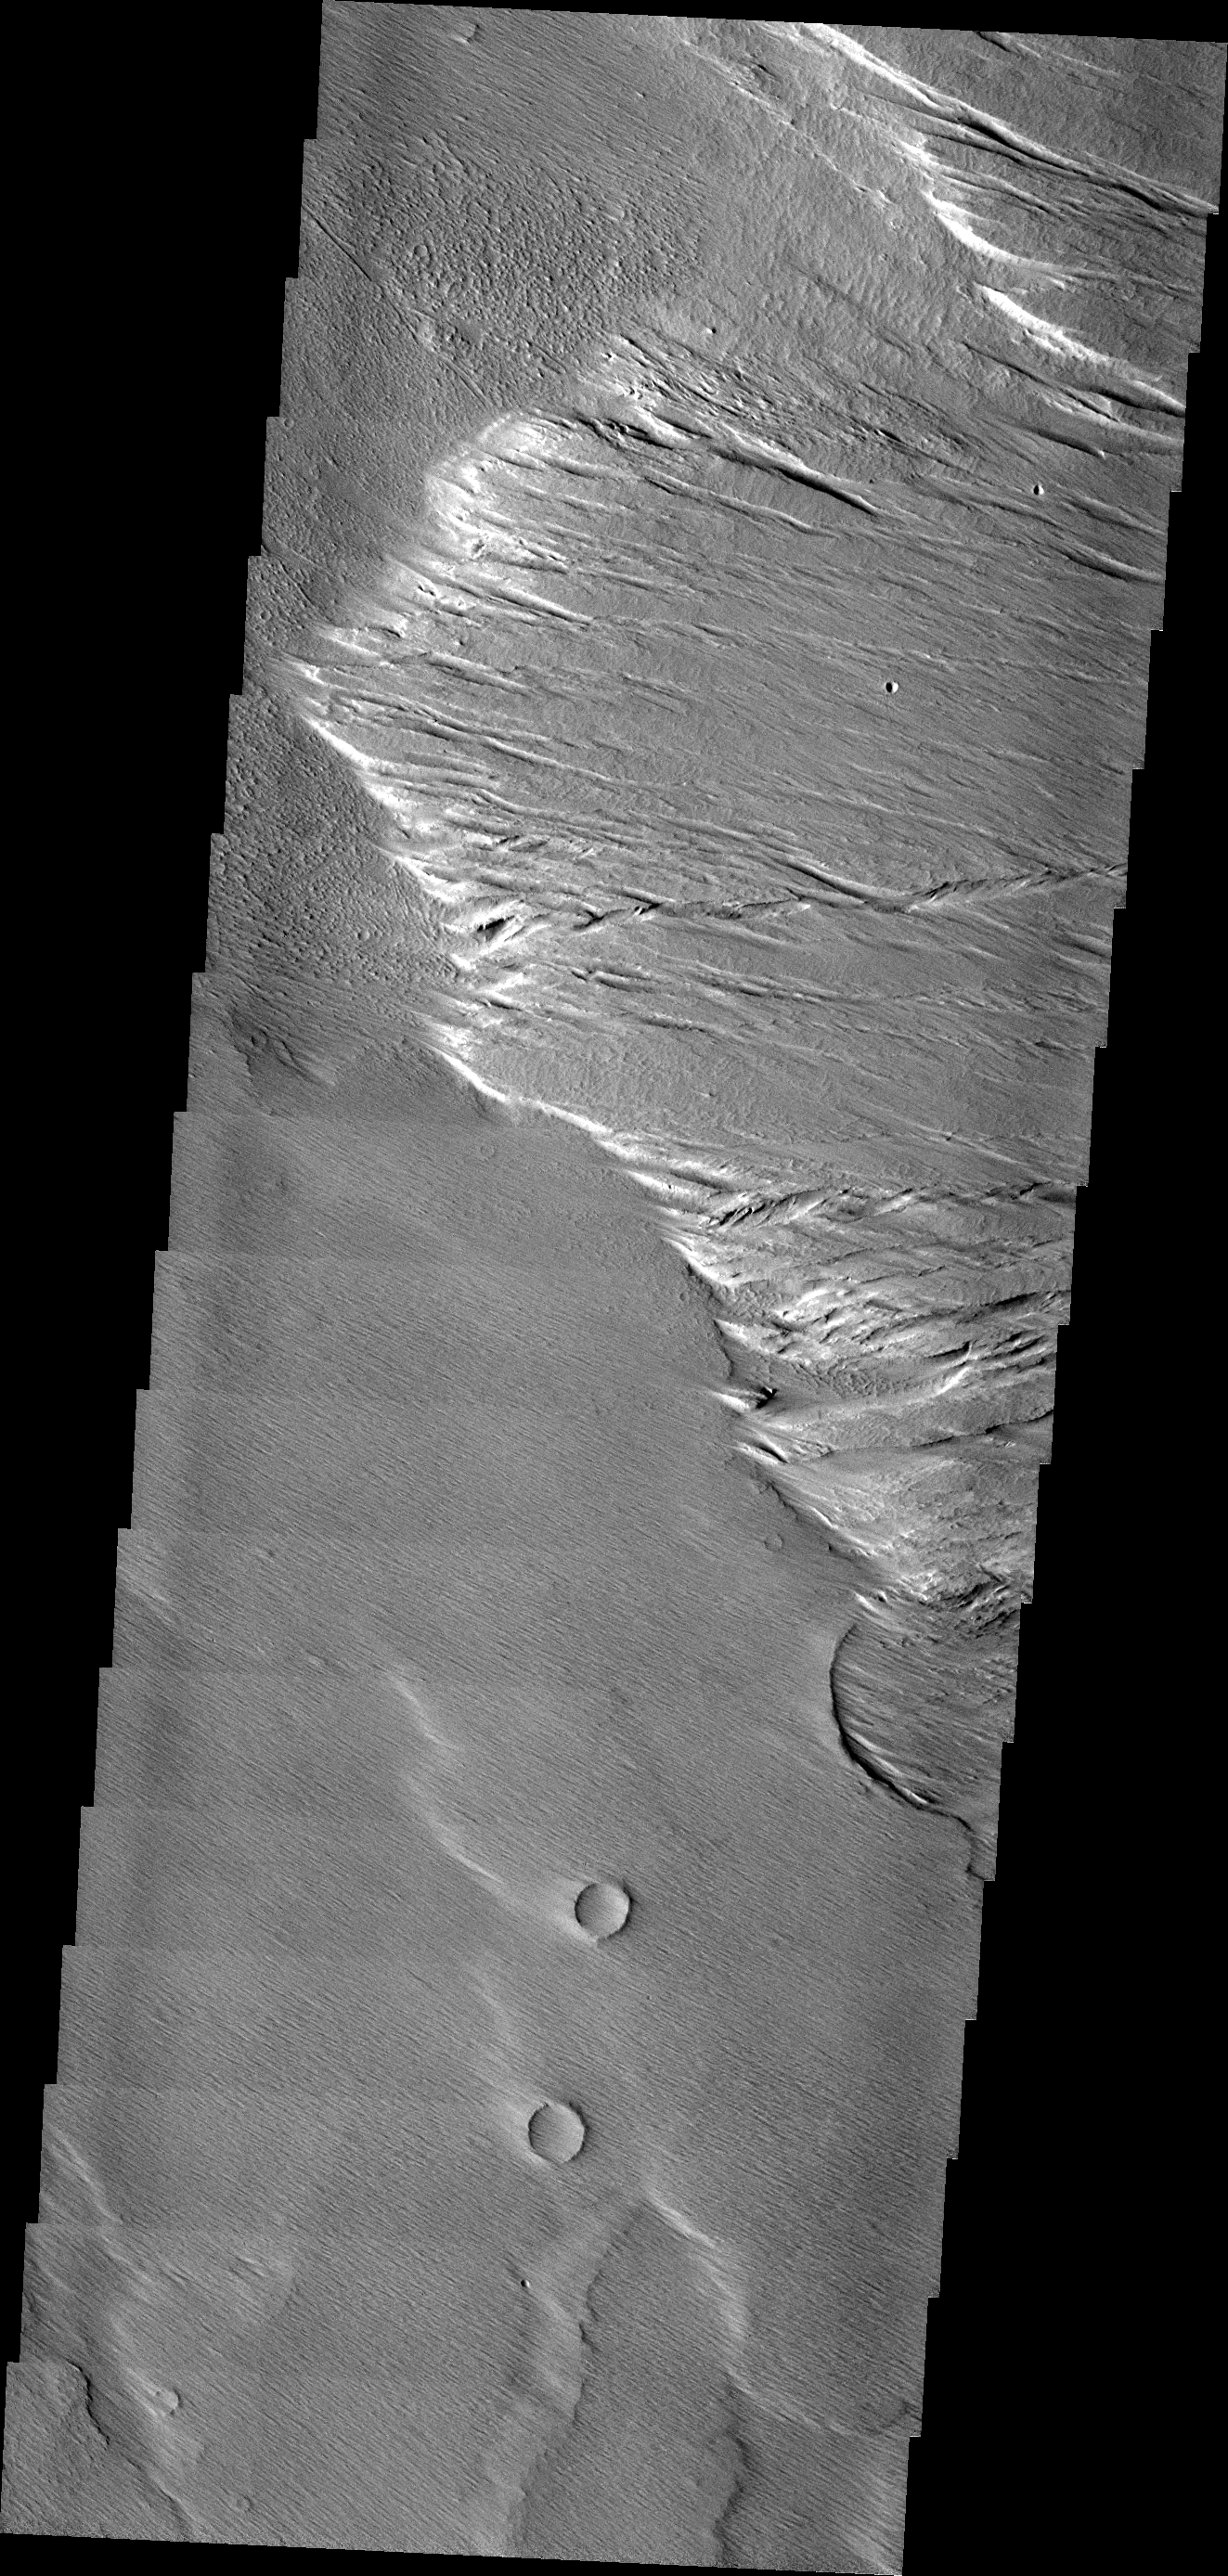

Windblown Region

Located near Amazonis Mensa, this region show in this VIS image has undergone considerable erosion due to blowing winds.

Image information: VIS instrument. Latitude -3.5N, Longitude 218.9E. 18 meter/pixel resolution.

Please see the THEMIS Data Citation Note for details on crediting THEMIS images.

Note: this THEMIS visual image has not been radiometrically nor geometrically calibrated for this preliminary release. An empirical correction has been performed to remove instrumental effects. A linear shift has been applied in the cross-track and down-track direction to approximate spacecraft and planetary motion. Fully calibrated and geometrically projected images will be released through the Planetary Data System in accordance with Project policies at a later time.

NASA’s Jet Propulsion Laboratory manages the 2001 Mars Odyssey mission for NASA’s Office of Space Science, Washington, D.C. The Thermal Emission Imaging System (THEMIS) was developed by Arizona State University, Tempe, in collaboration with Raytheon Santa Barbara Remote Sensing. The THEMIS investigation is led by Dr. Philip Christensen at Arizona State University. Lockheed Martin Astronautics, Denver, is the prime contractor for the Odyssey project, and developed and built the orbiter. Mission operations are conducted jointly from Lockheed Martin and from JPL, a division of the California Institute of Technology in Pasadena.

Credit: NASA/JPL/ASU